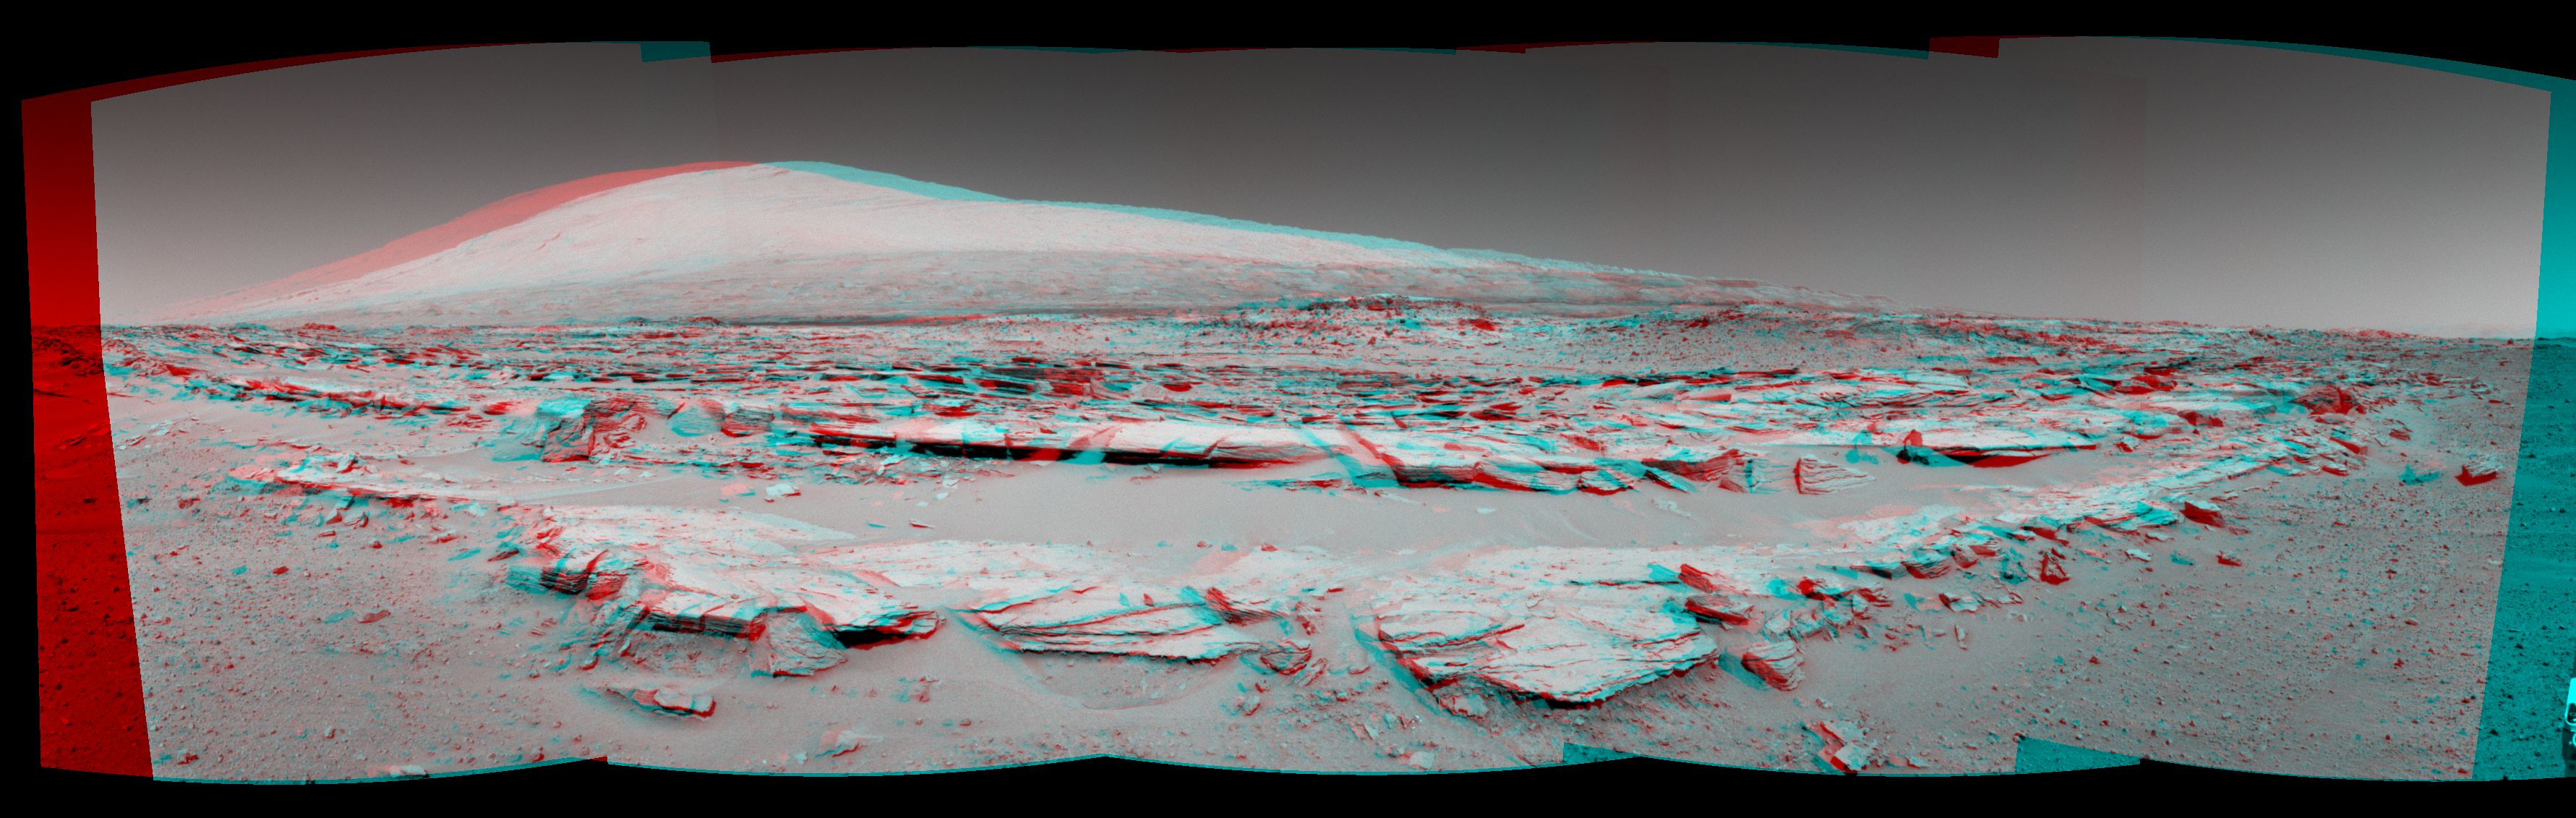

Martian Landscape With Rock Rows and Mount Sharp (Stereo)

This stereo landscape scene from NASA’s Curiosity Mars rover shows rows of rocks in the foreground and Mount Sharp on the horizon. It appears three dimensional when viewed through red-blue glasses with the red lens on the left.

The left-eye and right-eye cameras of Curiosity’s Navigation Camera (Navcam) took the component images for this mosaic during a pause in driving on the 548th Martian day, or sol, of the rover’s work on Mars (Feb. 19, 2014). The Sol 548 drive covered 328 feet (100 meters).

Images taken from orbit and used in planning the rover’s route toward lower slopes of Mount Sharp had piqued researchers interest in the striations on the ground that are formed by these rows of rocks. This particular outcrop is called “Junda.” Similar striations are apparent on other patches of ground along the planned route.

The view is centered toward south-southeast and spans about 160 degrees. It is presented as a cylindrical-perspective projection. A one-eye “mono” view of the scene is available at

PIA17947

. A look back from the end of the Sol 548 drive is available at

PIA17949

.

NASA’s Jet Propulsion Laboratory, a division of the California Institute of Technology, Pasadena, manages the Mars Science Laboratory Project for NASA’s Science Mission Directorate, Washington. JPL designed and built the project’s Curiosity rover and the rover’s Navcam.

Credit: NASA/JPL-Caltech